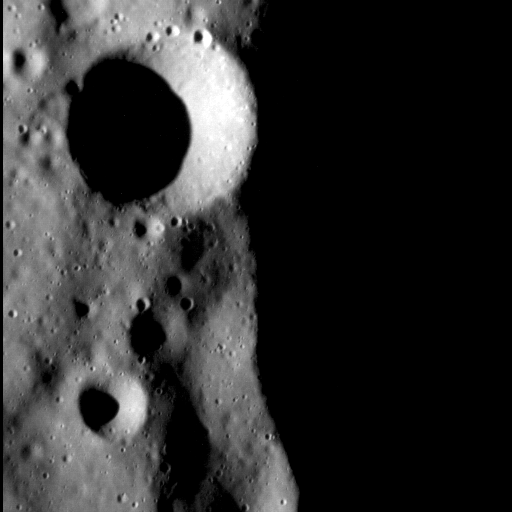

Darkness Falls

This dramatic image, taken when the sun was a mere ten degrees above the horizon, showcases a small, simple crater atop the rim of a larger, 35 km-diameter unnamed complex crater. The smaller crater’s rim shows little sign of erosion or collapse, marking it as a relatively young feature. While Mercury is replete with chains of small craters formed by ejecta thrown out by nearby impacts, this small crater does not appear to belong to such a chain.

This image was acquired as a high-resolution targeted observation. Targeted observations are images of a small area on Mercury’s surface at resolutions much higher than the 200-meter/pixel morphology base map. It is not possible to cover all of Mercury’s surface at this high resolution, but typically several areas of high scientific interest are imaged in this mode each week.

This image was acquired as a high-resolution targeted observation. Targeted observations are images of a small area on Mercury’s surface at resolutions much higher than the 200-meter/pixel morphology base map. It is not possible to cover all of Mercury’s surface at this high resolution, but typically several areas of high scientific interest are imaged in this mode each week.

Date acquired: May 02, 2012
Image Mission Elapsed Time (MET): 244458801
Image ID: 1750578
Instrument: Narrow Angle Camera (NAC) of the Mercury Dual Imaging System (MDIS)
Center Latitude: 79.27°
Center Longitude: 232.13° E
Resolution: 15 meters/pixel
Scale: The prominent crater at top left is just under 3 km (1.9 mi.) across
Incidence Angle: 79.8°
Emission Angle: 11.9°
Phase Angle: 67.9°

The MESSENGER spacecraft is the first ever to orbit the planet Mercury, and the spacecraft’s seven scientific instruments and radio science investigation are unraveling the history and evolution of the Solar System’s innermost planet. Visit the Why Mercury? section of this website to learn more about the key science questions that the MESSENGER mission is addressing. During the one-year primary mission, MDIS acquired 88,746 images and extensive other data sets. MESSENGER is now in a year-long extended mission, during which plans call for the acquisition of more than 80,000 additional images to support MESSENGER’s science goals.

These images are from MESSENGER, a NASA Discovery mission to conduct the first orbital study of the innermost planet, Mercury. For information regarding the use of images, see the MESSENGER image use policy.

Credit: NASA/Johns Hopkins University Applied Physics Laboratory/Carnegie Institution of Washington